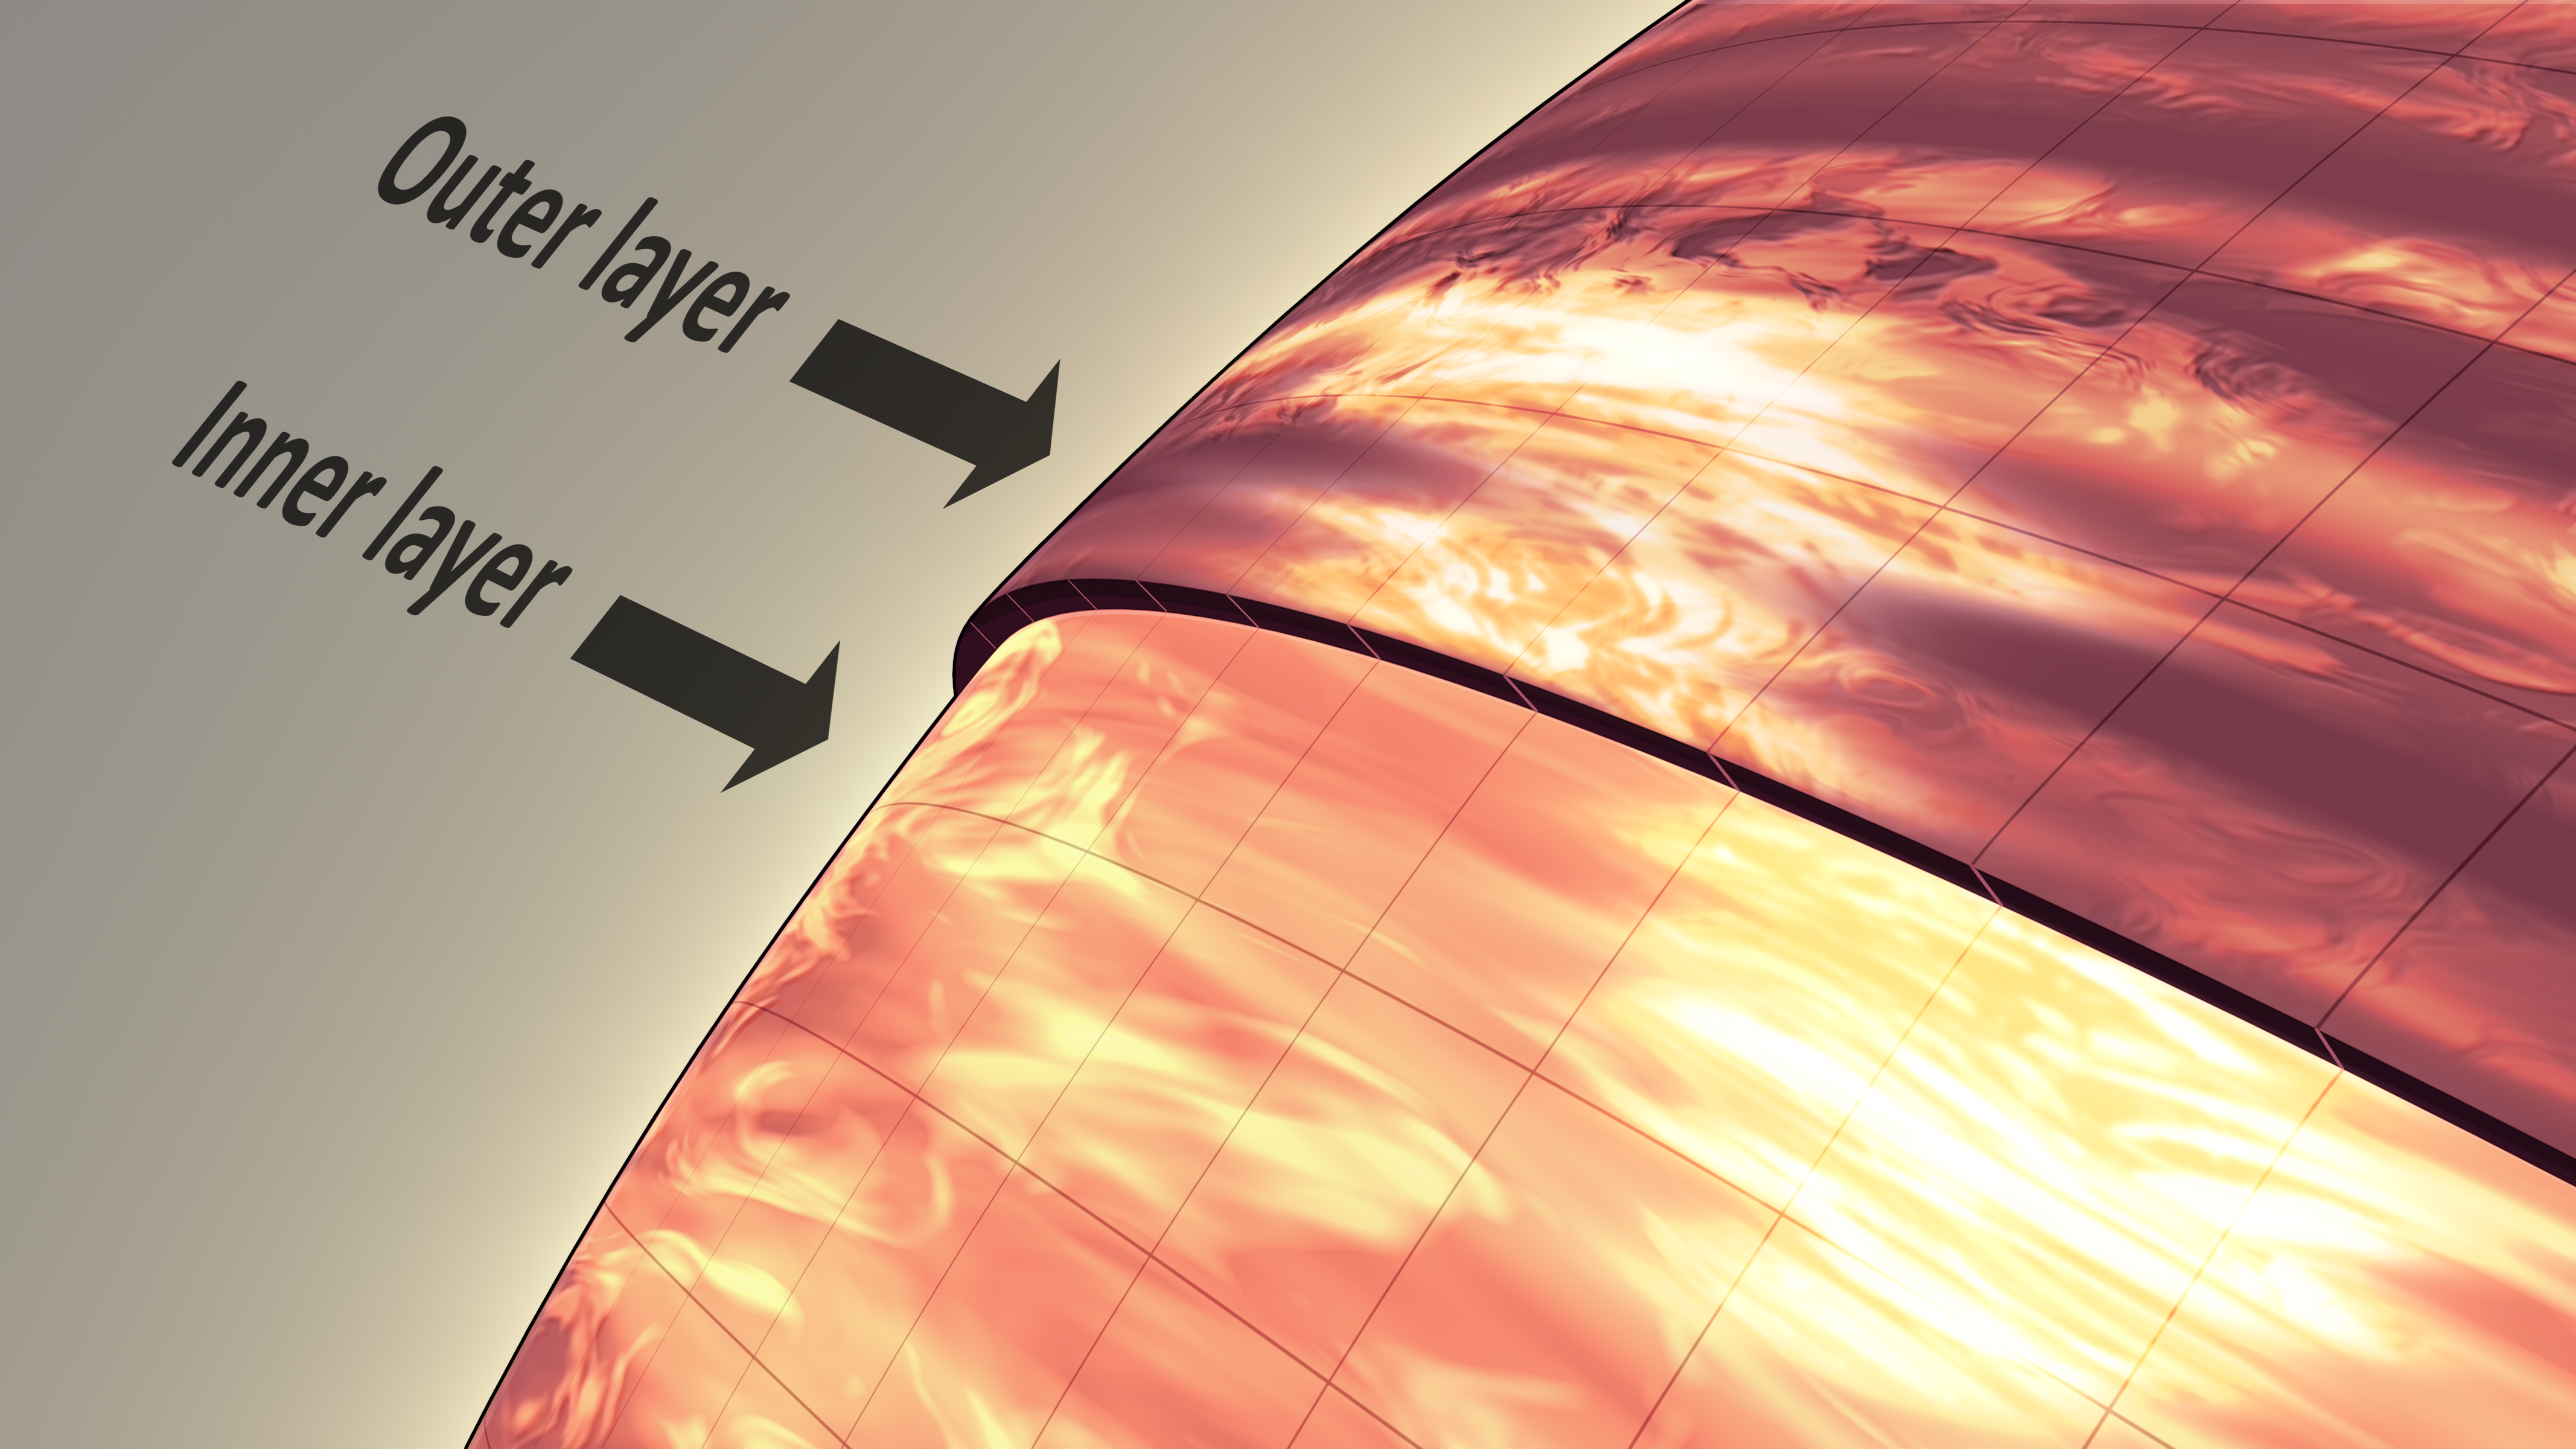

Anatomy of Brown Dwarf’s Atmosphere (Artist Concept)

This artist’s illustration shows the atmosphere of a brown dwarf called 2MASSJ22282889-431026, which was observed simultaneously by NASA’s Spitzer and Hubble space telescopes. The results were unexpected, revealing offset layers of material as indicated in the diagram. For example, the large, bright patch in the outer layer has shifted to the right in the inner layer. The observations indicate this brown dwarf — a ball of gas that “failed” to become a star — is marked by wind-driven, planet-size clouds.

The observations were made using different wavelength of light: Hubble sees infrared light from deeper in the object, while Spitzer sees longer-wavelength infrared light from the outermost surface. Both telescopes watched the brown dwarf as it rotated every 1.4 hours, changing in brightness as brighter or darker patches turned into the visible hemisphere. At each observed wavelength, the timing of the changes in brightness was offset, or out of phase, indicating the shifting layers of material.

JPL manages the Spitzer Space Telescope mission for NASA’s Science Mission Directorate, Washington. Science operations are conducted at the Spitzer Science Center at Caltech. Data are archived at the Infrared Science Archive housed at the Infrared Processing and Analysis Center at Caltech.

Credit: NASA/JPL-Caltech